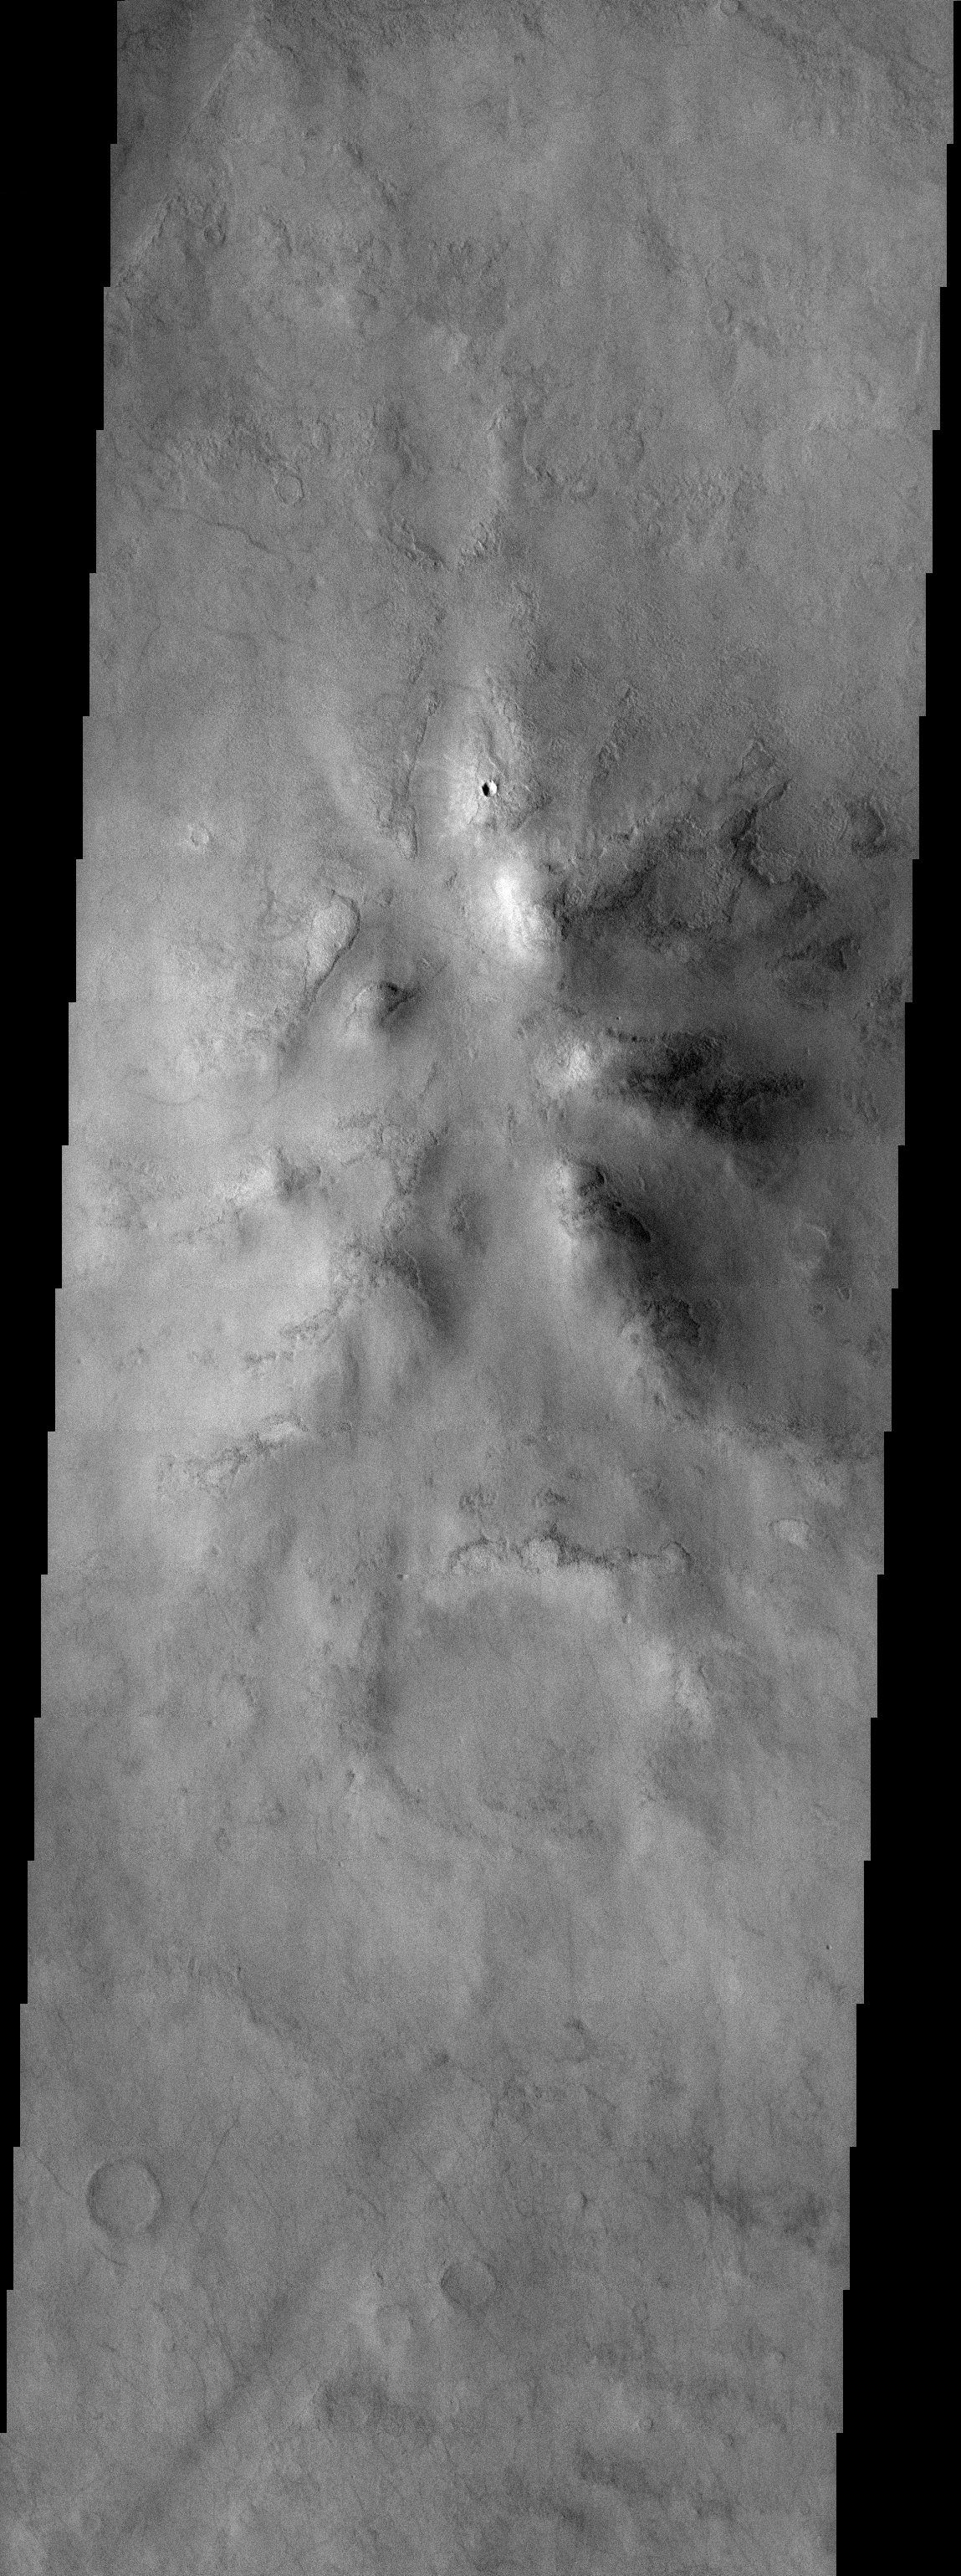

Central Peak

Released 8 September 2003

The degraded remains of this crater central peak have a surface cover that is characteristic of high latitudes. This type of surface material is thought to be a mixture of dust and ice. The nameless crater that this central peak is found in is approximately 150 km in diameter and is located in the southern highlands.

Image information: VIS instrument. Latitude -51.6, Longitude 231.4 East (128.6 West). 19 meter/pixel resolution.

Note: this THEMIS visual image has not been radiometrically nor geometrically calibrated for this preliminary release. An empirical correction has been performed to remove instrumental effects. A linear shift has been applied in the cross-track and down-track direction to approximate spacecraft and planetary motion. Fully calibrated and geometrically projected images will be released through the Planetary Data System in accordance with Project policies at a later time.

NASA’s Jet Propulsion Laboratory manages the 2001 Mars Odyssey mission for NASA’s Office of Space Science, Washington, D.C. The Thermal Emission Imaging System (THEMIS) was developed by Arizona State University, Tempe, in collaboration with Raytheon Santa Barbara Remote Sensing. The THEMIS investigation is led by Dr. Philip Christensen at Arizona State University. Lockheed Martin Astronautics, Denver, is the prime contractor for the Odyssey project, and developed and built the orbiter. Mission operations are conducted jointly from Lockheed Martin and from JPL, a division of the California Institute of Technology in Pasadena.

Credit: NASA/JPL/Arizona State University